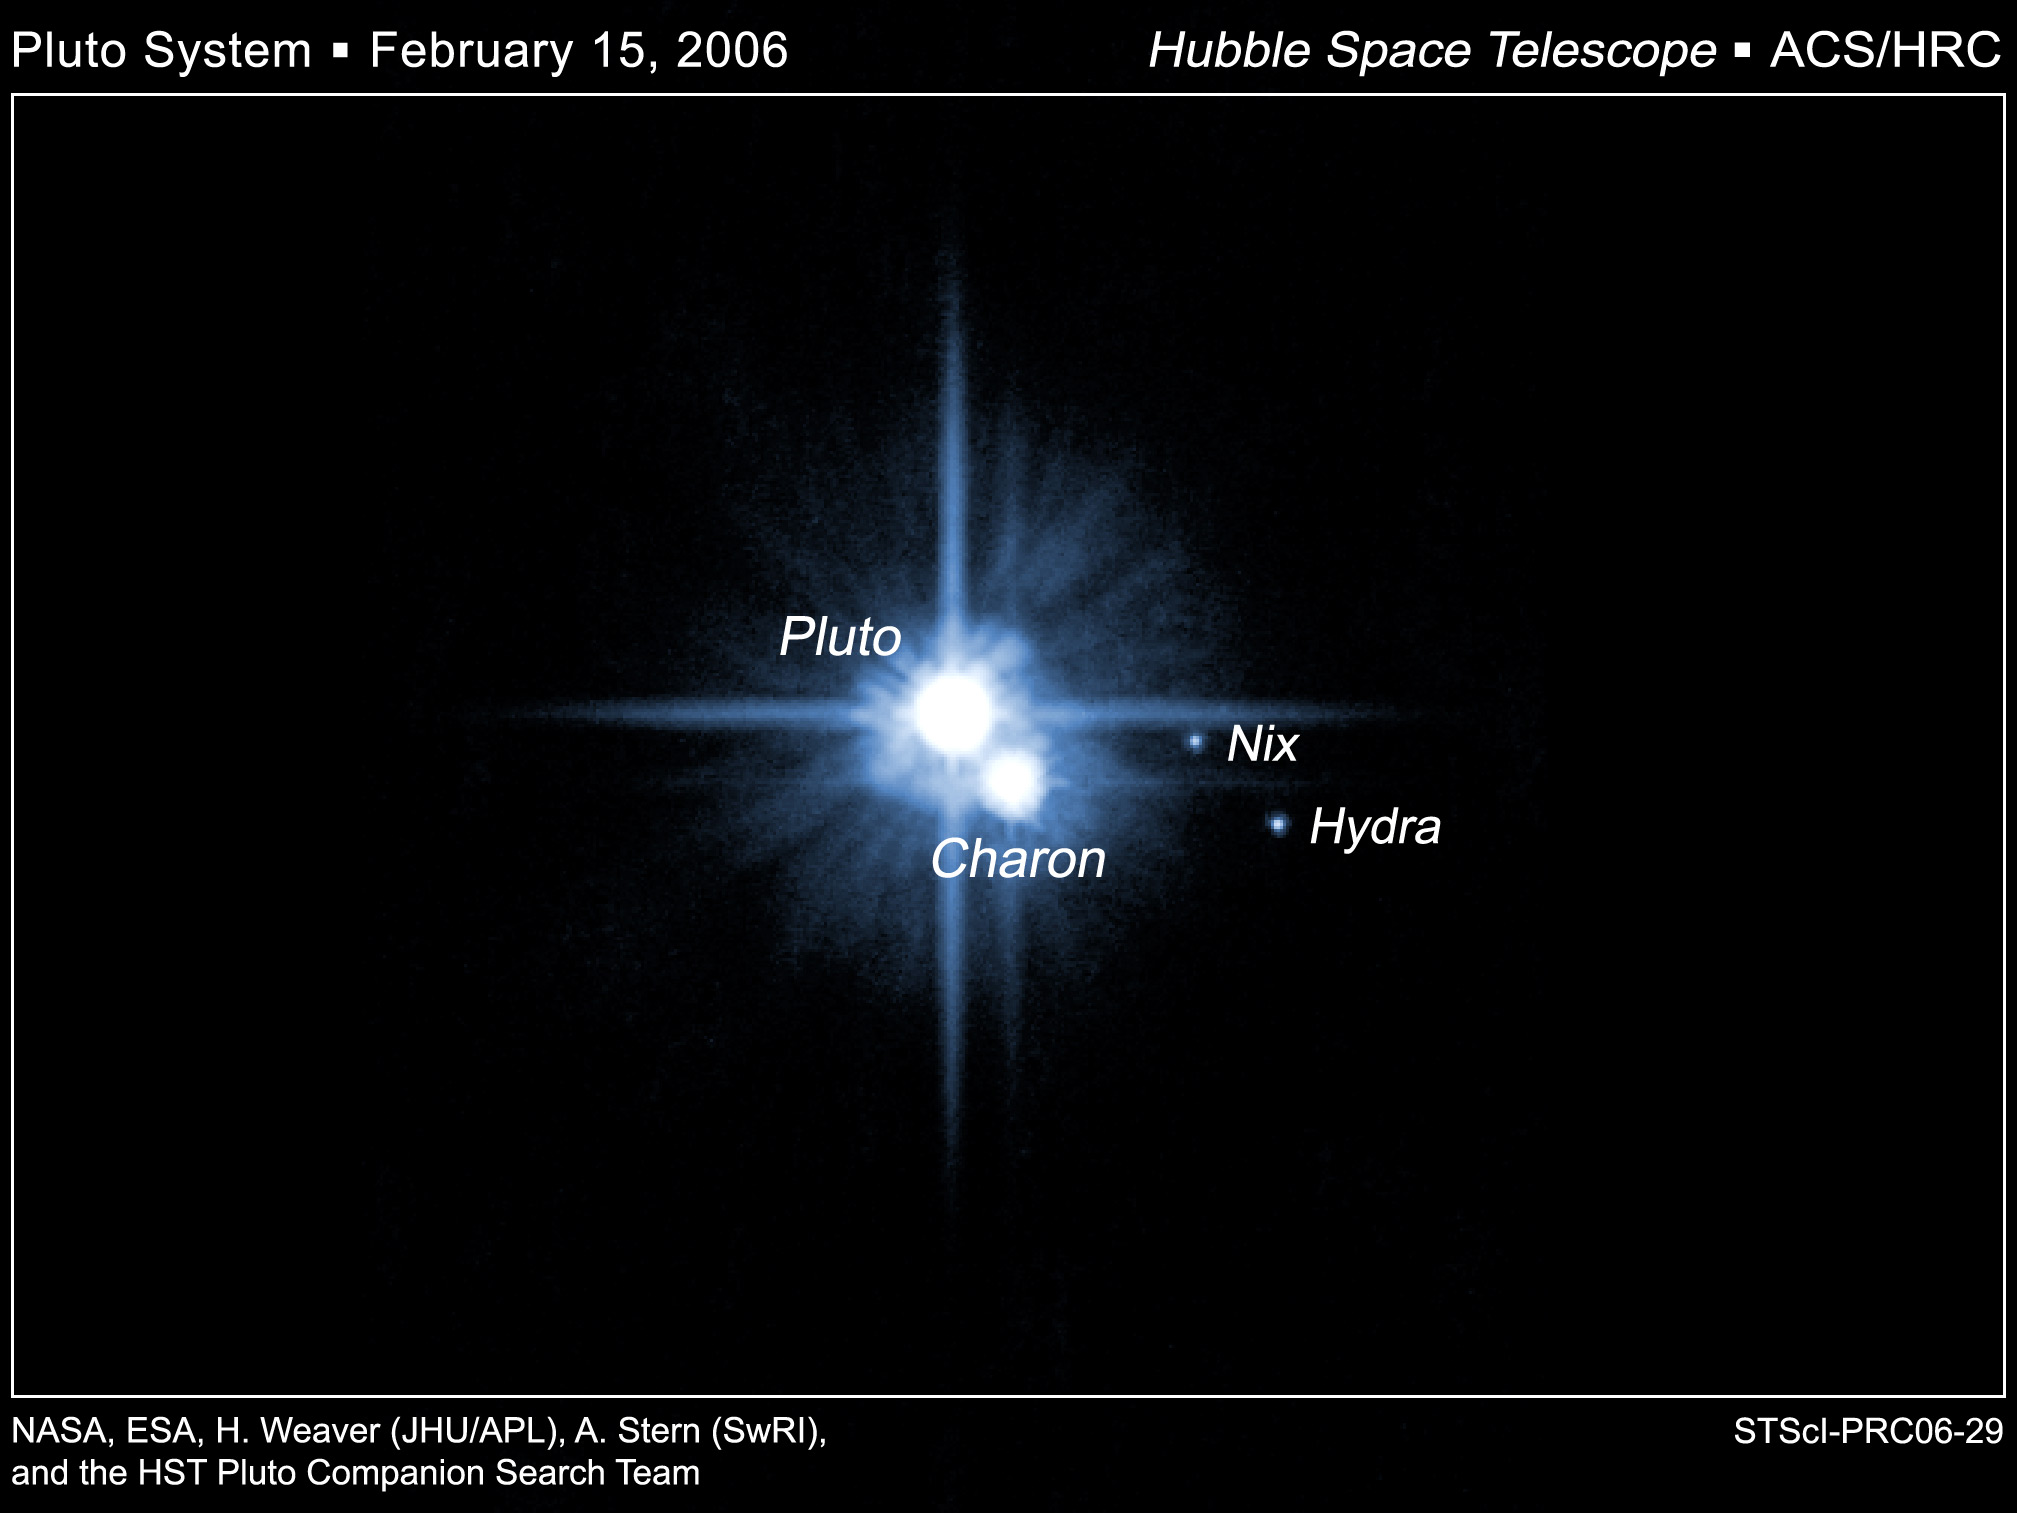

Pluto and Its Moons: Charon, Nix, and Hydra

A pair of small moons that NASA's Hubble Space Telescope discovered orbiting Pluto now have official names: Nix and Hydra. Photographed by Hubble in 2005, Nix and Hydra are roughly 5,000 times fainter than Pluto and are about two to three times farther from Pluto than its large moon, Charon, which was discovered in 1978.

Credit: NASA, ESA, H. Weaver (JHU/APL), A. Stern (SwRI), and the HST Pluto Companion Search Team